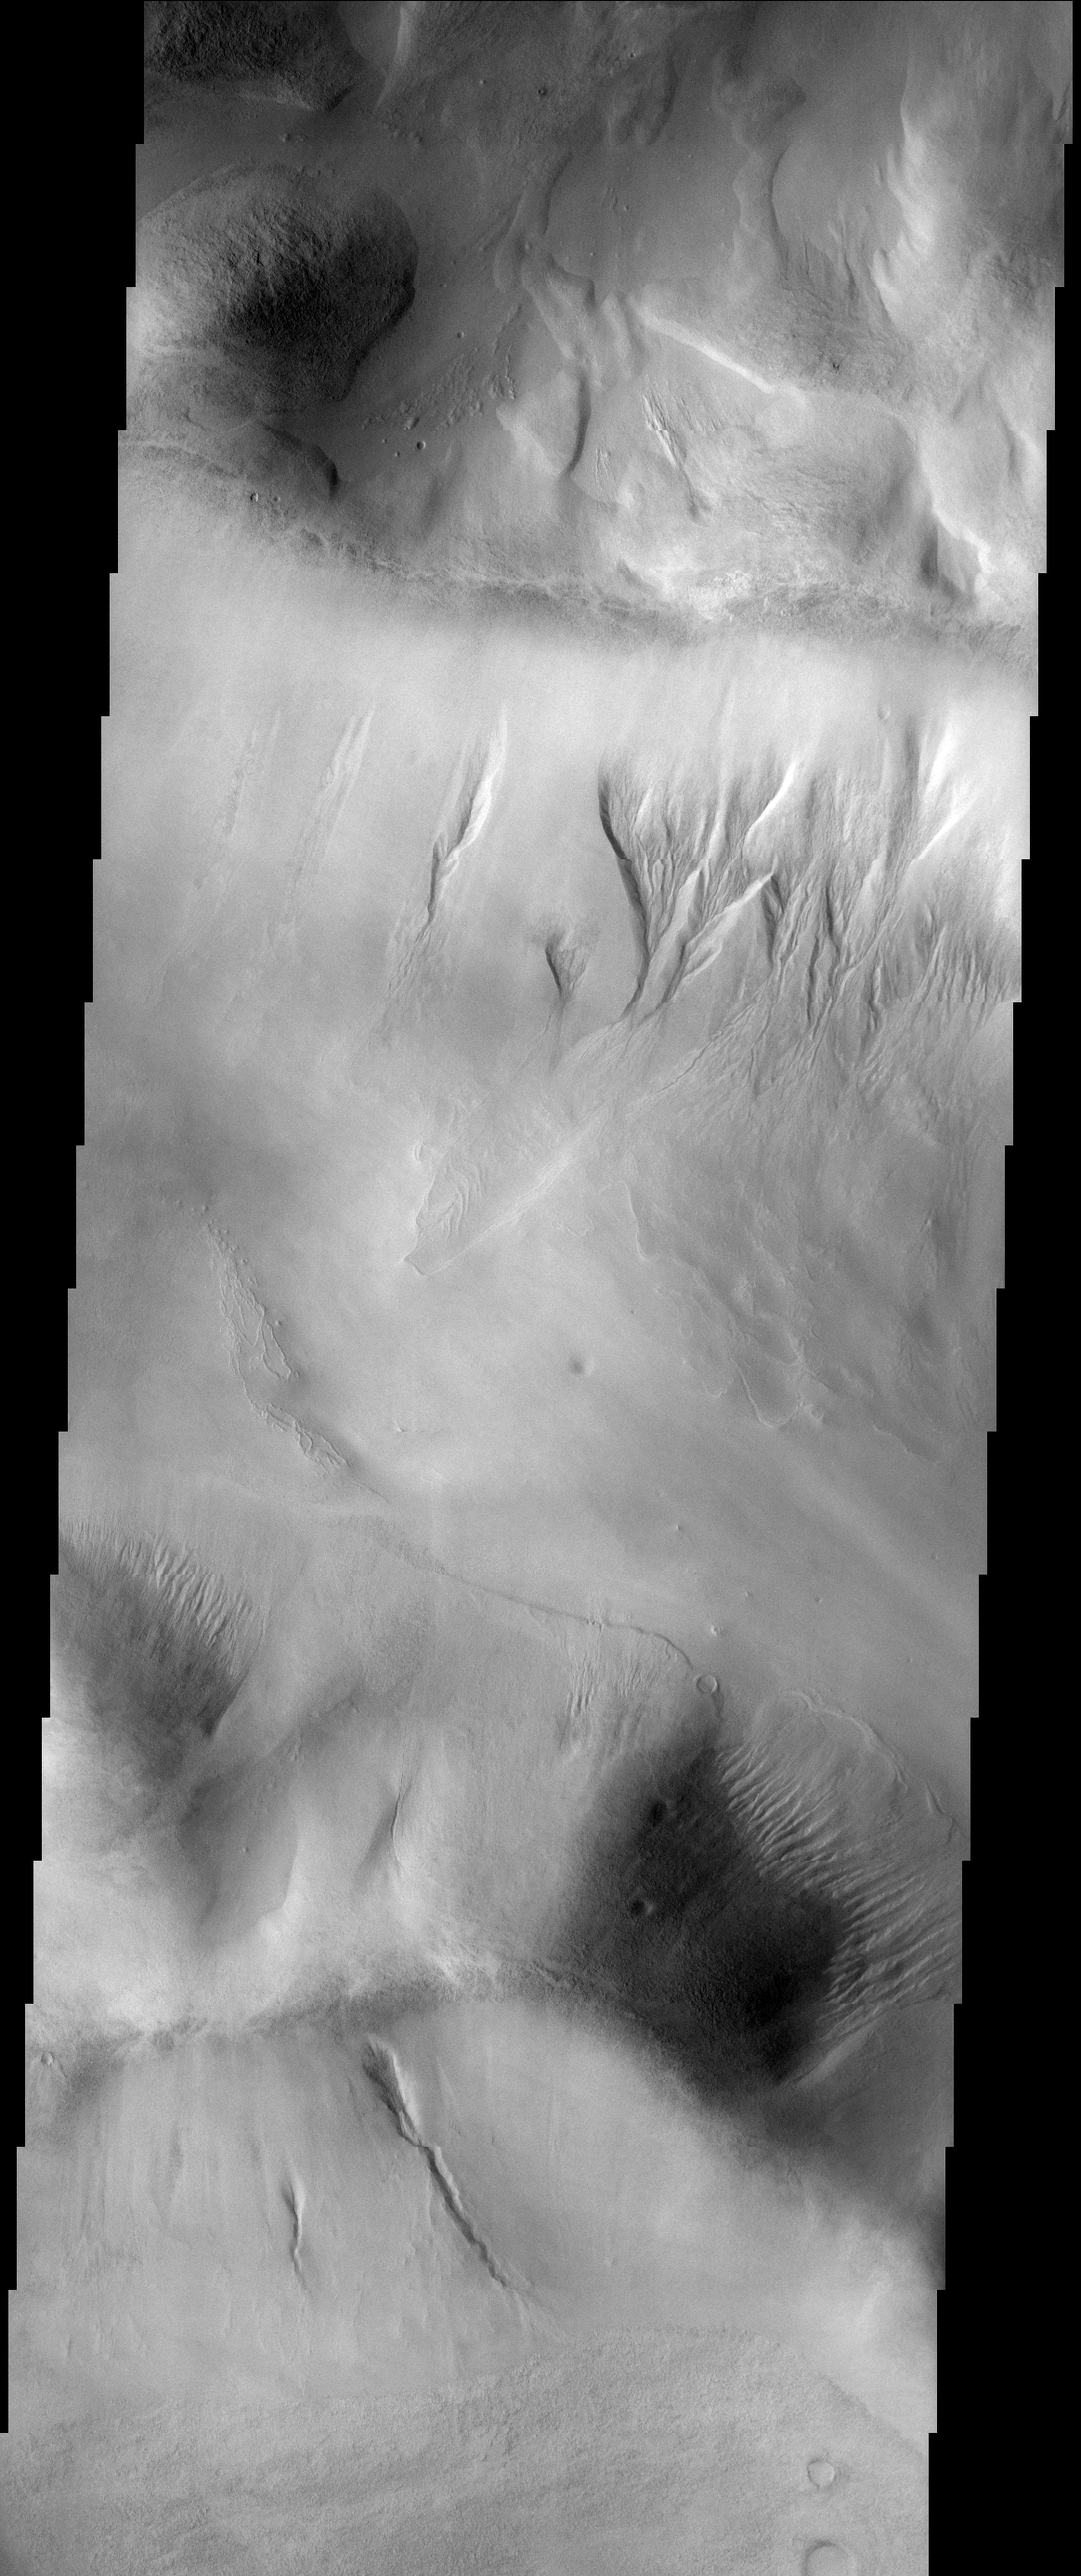

Argyre Gullies

This gullies are located on the rim of the large Argyre Basin.

Image information: VIS instrument. Latitude 46.8S, Longitude 309.0E. 17 meter/pixel resolution.

Note: this THEMIS visual image has not been radiometrically nor geometrically calibrated for this preliminary release. An empirical correction has been performed to remove instrumental effects. A linear shift has been applied in the cross-track and down-track direction to approximate spacecraft and planetary motion. Fully calibrated and geometrically projected images will be released through the Planetary Data System in accordance with Project policies at a later time.

NASA’s Jet Propulsion Laboratory manages the 2001 Mars Odyssey mission for NASA’s Office of Space Science, Washington, D.C. The Thermal Emission Imaging System (THEMIS) was developed by Arizona State University, Tempe, in collaboration with Raytheon Santa Barbara Remote Sensing. The THEMIS investigation is led by Dr. Philip Christensen at Arizona State University. Lockheed Martin Astronautics, Denver, is the prime contractor for the Odyssey project, and developed and built the orbiter. Mission operations are conducted jointly from Lockheed Martin and from JPL, a division of the California Institute of Technology in Pasadena.

Credit: NASA/JPL/ASU